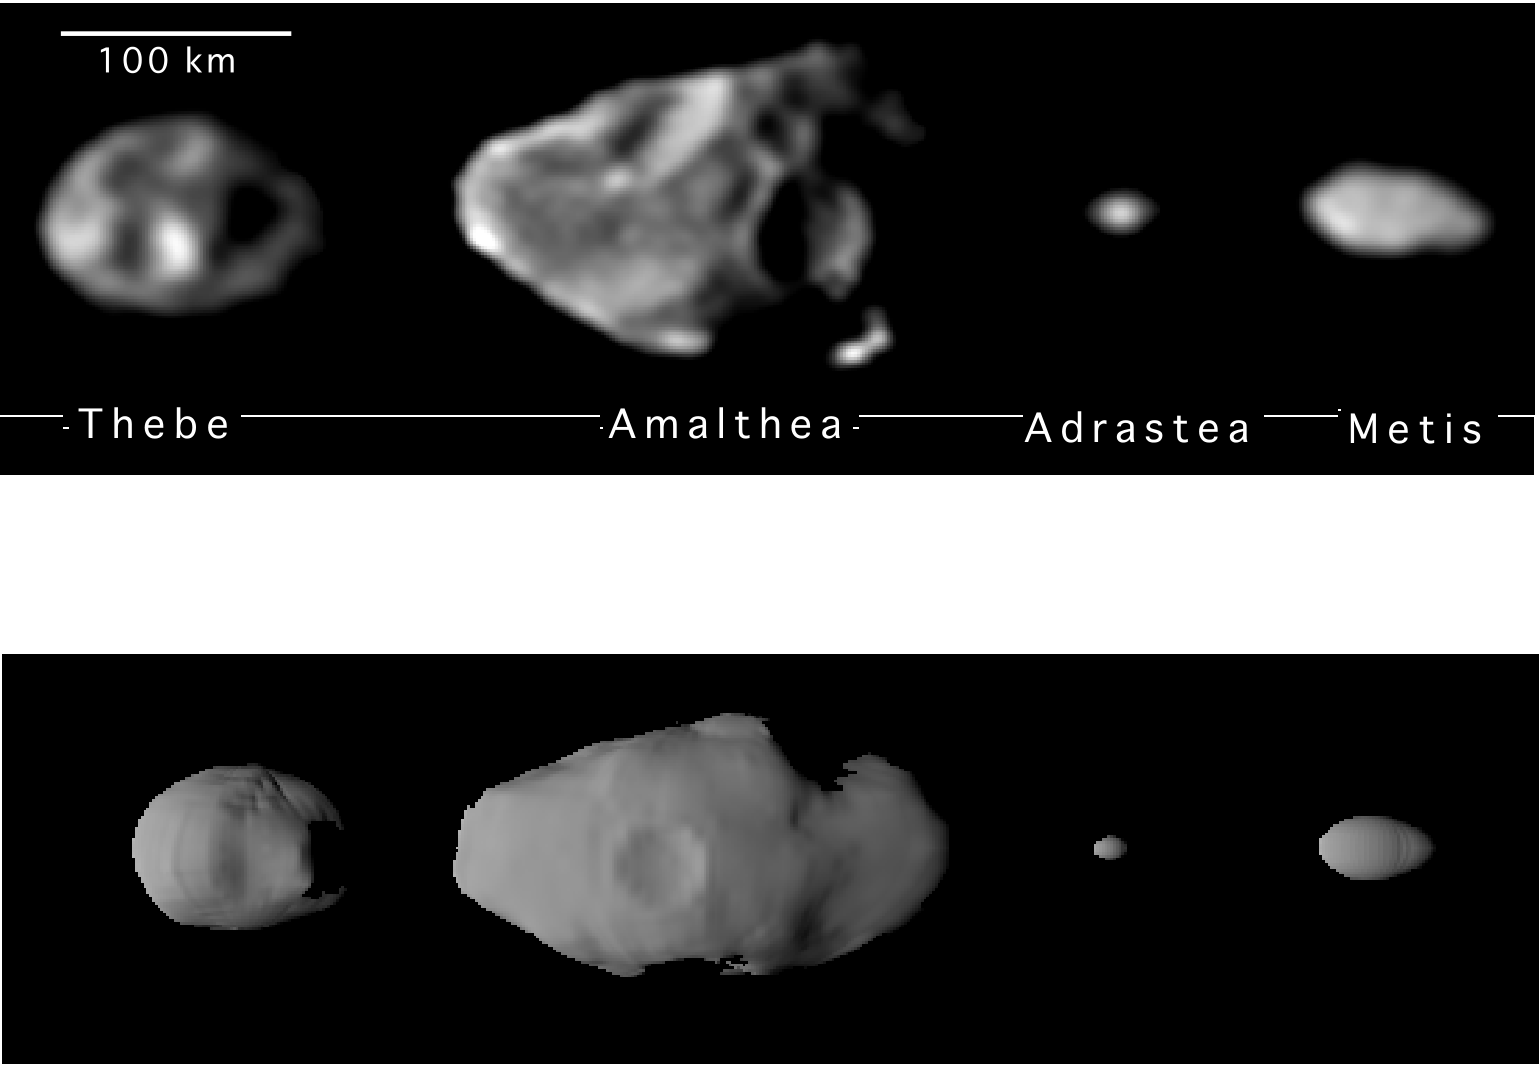

Shapes of the Small Inner Satellites of Jupiter

The upper series of images represents the best yet of the four small inner satellites of Jupiter taken by the camera on NASA’s Galileo spacecraft. From left to right, in order of decreasing distance to Jupiter, are Thebe, Amalthea (the largest moon), Adrastea (the smallest), and Metis. The images represent the first time that the shapes of Adrastea and Metis have been resolved by a spacecraft camera.

The views are presented at a common scale but were taken at somewhat different original resolutions, ranging from 5.4 kilometers (3.3 miles) per picture element for Amalthea, to 7.5 kilometers (4.6 miles) per picture element for Thebe and Metis. Individual craters, 35 to 90 kilometers (20 to 55 miles) across, are visible on Thebe and Amalthea. While no craters are visible in these images of Adrastea and Metis, the overall irregular shape of Metis indicates it has suffered major collisions. Jupiter is to the right.

Viewing positions are slightly different from the views of the models in the bottom row, which depict the shapes of the small satellites viewed from the direction of satellite motion (“leading sides”) and presented at a common scale. These shape models have been calculated from the outlines of the satellites and locations of shadows in individual images, as well as from stereoscopic images taken by the Galileo’s camera during different orbits. The models emphasize the highly irregular shapes caused by a history of impacts by fragments of small asteroids and comets. Jupiter’s strong gravitational pull on these objects at relatively close distances accelerates the objects to very high velocities, making such impacts very energetic.

JPL manages the Galileo mission for NASA’s Office of Space Science, Washington, DC.

Credit: NASA/JPL/Cornell University